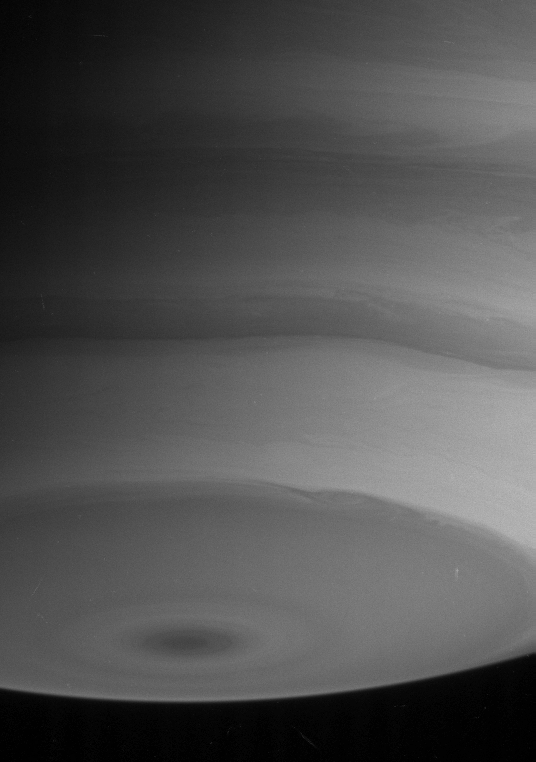

Saturn’s Layered Bands

With alternating light and dark bands, Saturn’s south pole looks something like an upside-down layer cake in this view, taken on Aug. 10, 2004. The disturbed boundaries between the bands demonstrate that winds move at different speeds at different latitudes on the gas giant.

The image was taken with the Cassini spacecraft narrow angle camera at a distance of 8.6 million kilometers (5.3 million miles) from Saturn through a filter sensitive to wavelengths of infrared light. The image scale is 51 kilometers (32 miles) per pixel.

The Cassini-Huygens mission is a cooperative project of NASA, the European Space Agency and the Italian Space Agency. The Jet Propulsion Laboratory, a division of the California Institute of Technology in Pasadena, manages the Cassini-Huygens mission for NASA’s Office of Space Science, Washington, D.C. The Cassini orbiter and its two onboard cameras, were designed, developed and assembled at JPL. The imaging team is based at the Space Science Institute, Boulder, Colo.

Credit: NASA/JPL/Space Science Institute